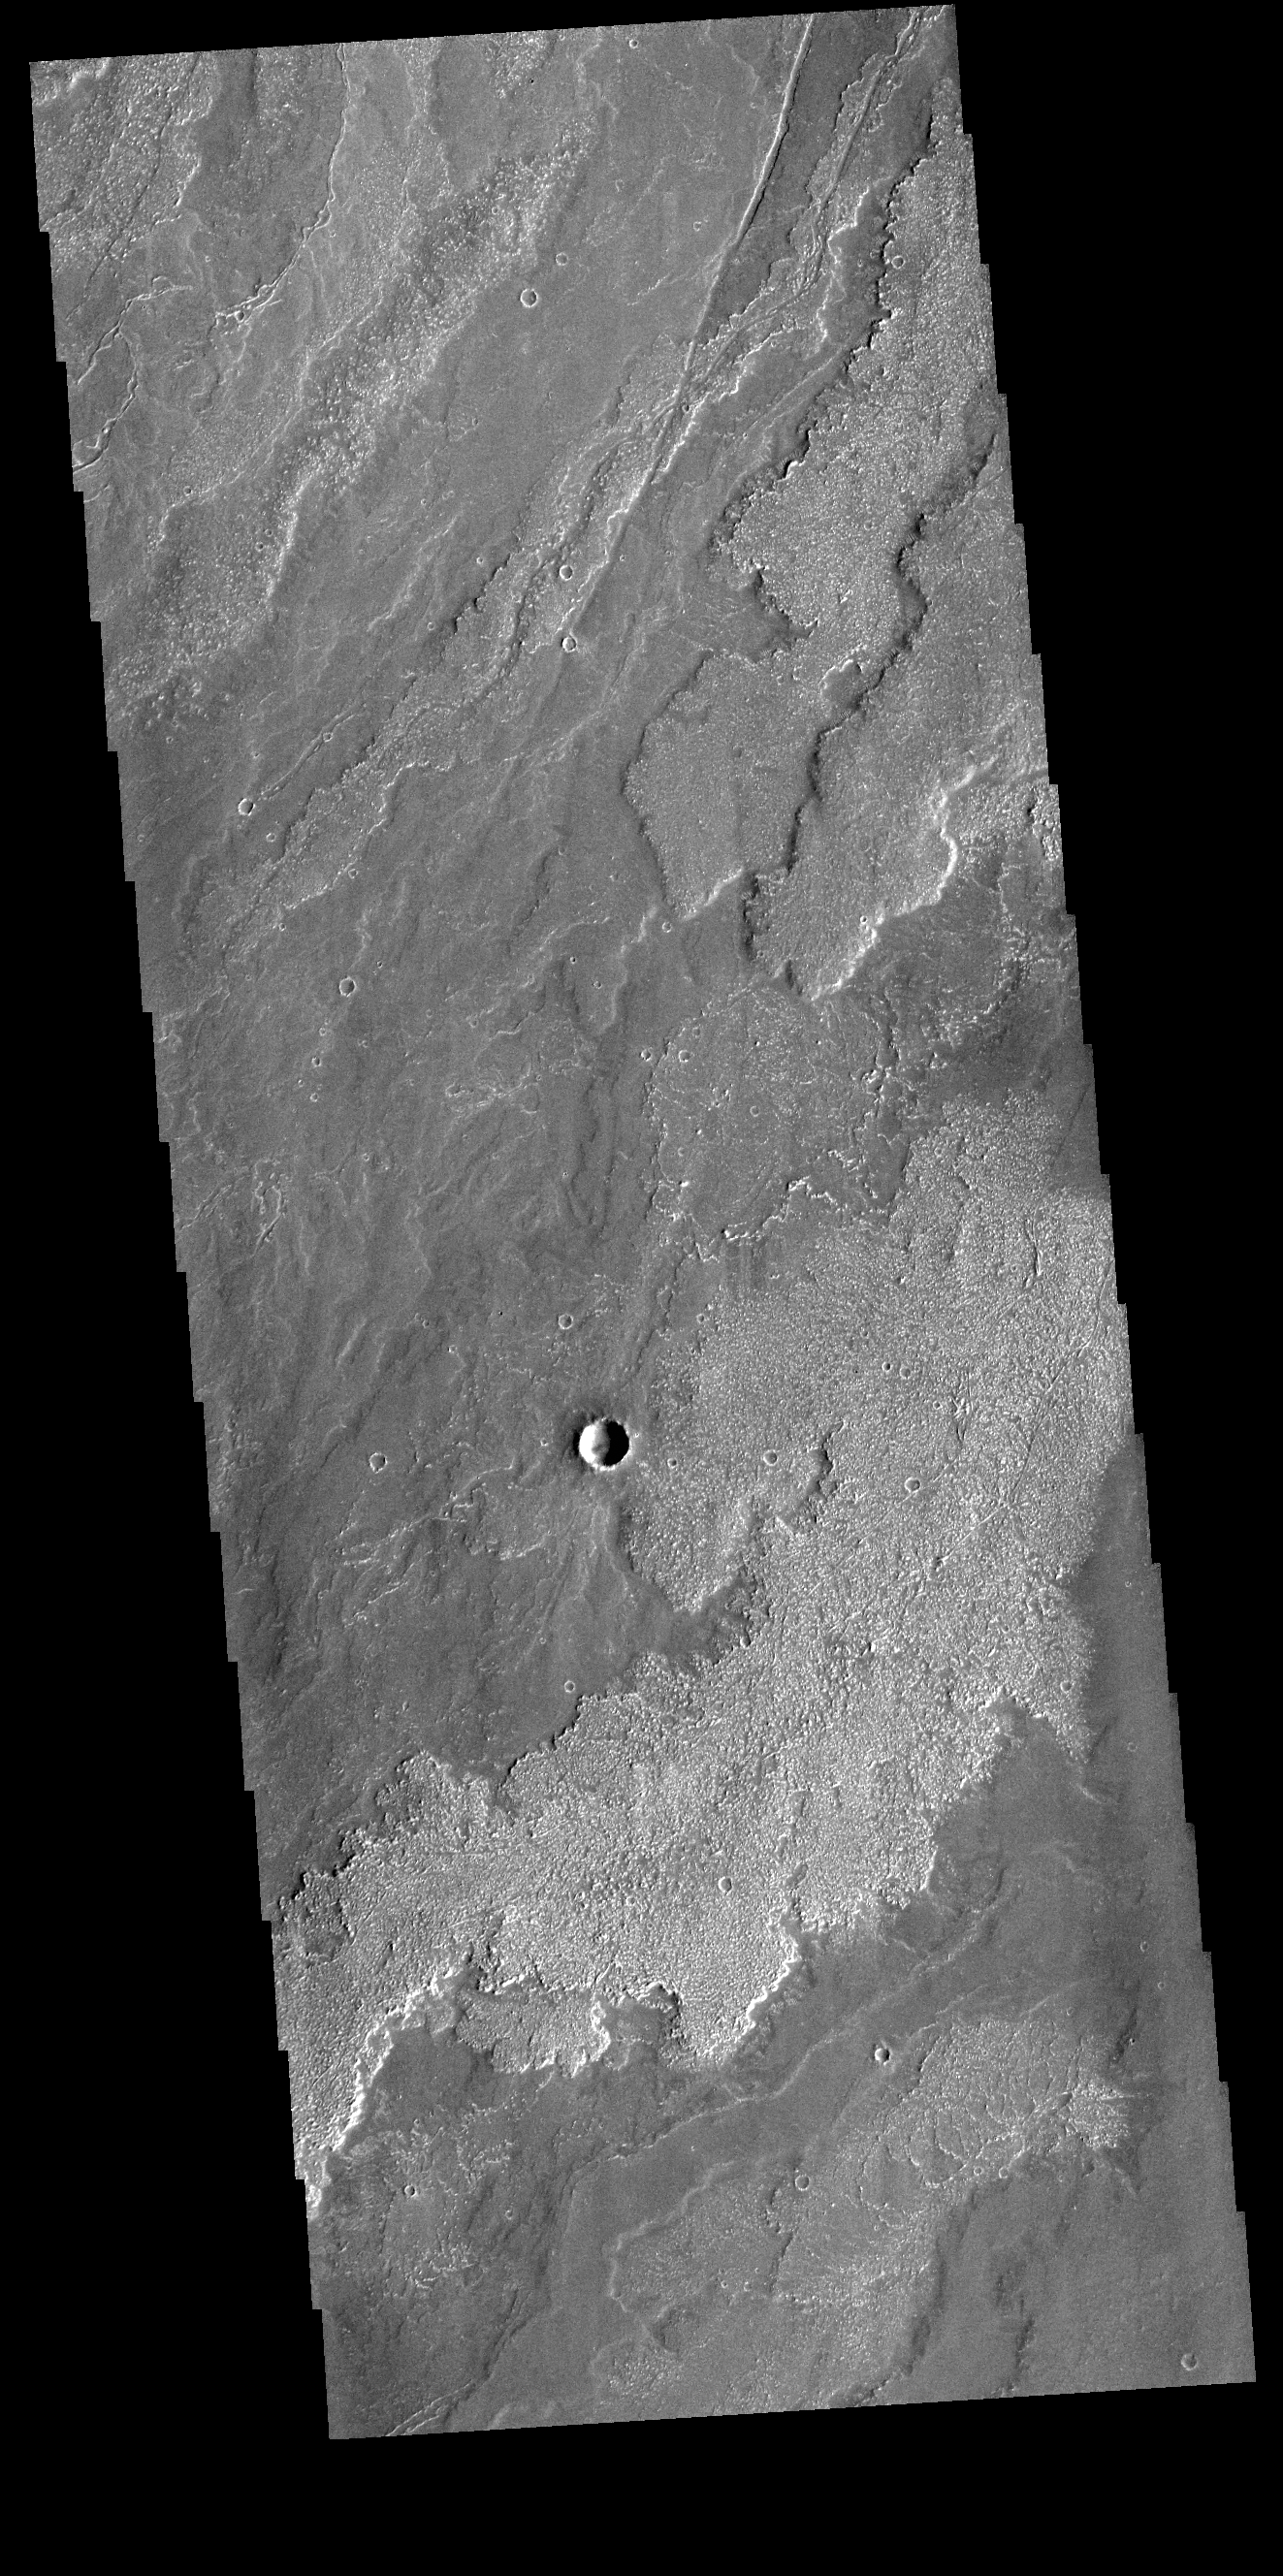

Daedalia Planum

Today’s VIS image shows a small portion of the immense lava flows that originated from Arsia Mons. Arsia Mons is the southernmost of the three large aligned volcanoes in the Tharsis region. Arsia Mons’ last eruption was 10s of million years ago. The different surface textures are created by differences in the lava viscosity and cooling rates. The lobate margins of each flow can be traced back to the start of each flow — or to the point where they are covered by younger flows. Flows in Daedalia Planum can be as long as 180 km.

Credit: NASA/JPL-Caltech/ASU